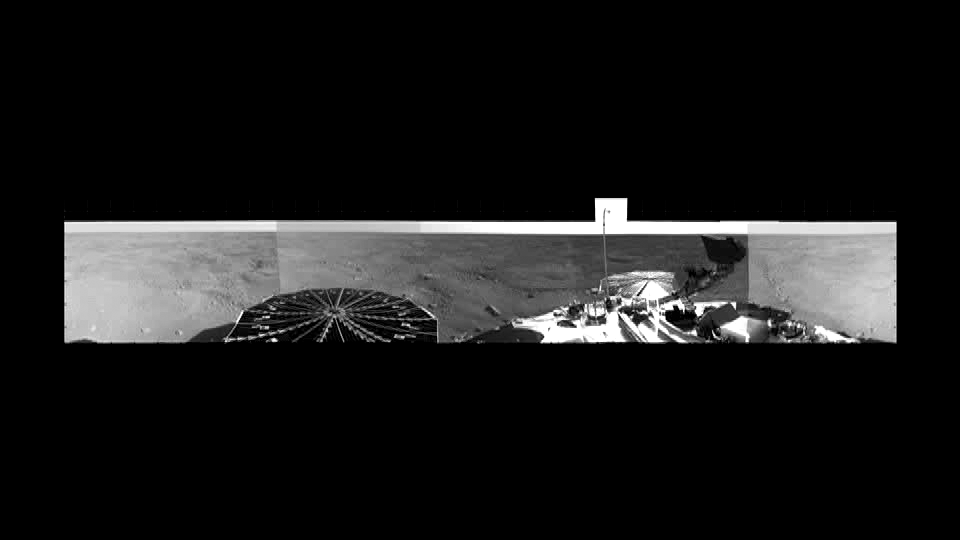

Phoenix Site Panorama

This movie is compiled of images from Phoenix’s Stereo Surface Imager (SSI) camera that were taken on sols 1 and 3. The top images, highlighted in yellow at the beginning of the movie, have been stretched eight times to show details of features in the background. Phoenix’s parachute, backshell, heatshield, and impact site can also be seen.

The Phoenix Mission is led by the University of Arizona, Tucson, on behalf of NASA. Project management of the mission is by NASA’s Jet Propulsion Laboratory, Pasadena, Calif. Spacecraft development is by Lockheed Martin Space Systems, Denver.

Photojournal Note: As planned, the Phoenix lander, which landed May 25, 2008 23:53 UTC, ended communications in November 2008, about six months after landing, when its solar panels ceased operating in the dark Martian winter.

Credit: NASA/JPL-Caltech/University of Arizona/Texas A&M University